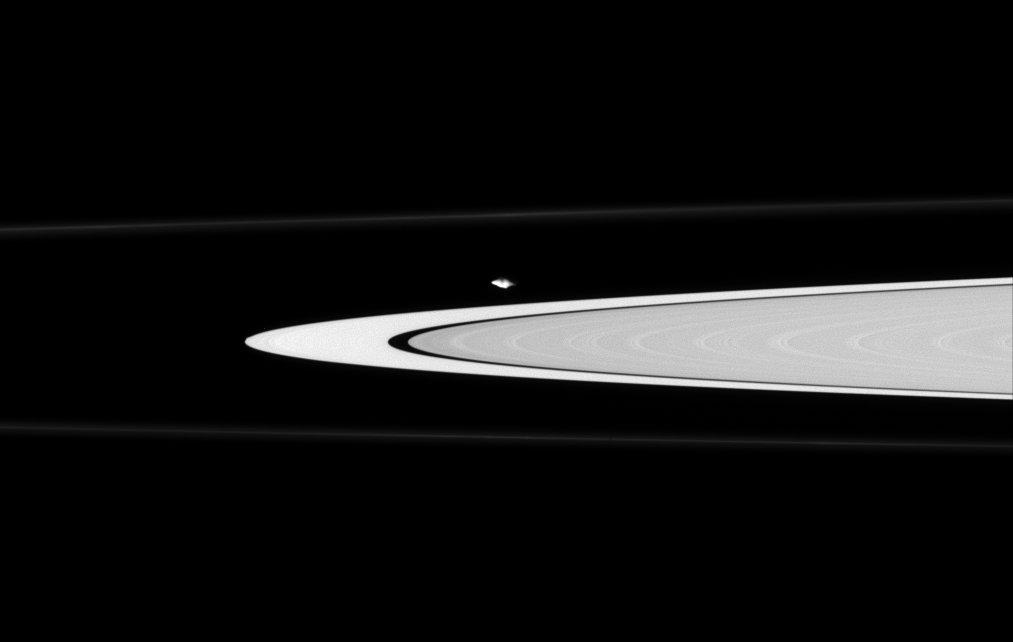

Watching Atlas’s Waistline

The Cassini spacecraft finds oddly-shaped Atlas gliding along the edge of the A ring. The moon has a prominent equatorial bulge, which is accentuated here by the grazing viewing angle of Cassini, making Atlas appear pointy.

Cassini images revealed in 2004 that a faint ring of material coincides with the orbit of Atlas (32 kilometers, or 20 miles across). See PIA06113 for more about “the Atlas ring.”

This view looks upward, toward the lit side of Saturn’s rings.

The image was taken in visible light with the Cassini spacecraft narrow-angle camera on June 30, 2006 at a distance of approximately 283,000 kilometers (176,000 miles) from Atlas. Image scale is 2 kilometers (1 mile) per pixel.

The Cassini-Huygens mission is a cooperative project of NASA, the European Space Agency and the Italian Space Agency. The Jet Propulsion Laboratory, a division of the California Institute of Technology in Pasadena, manages the mission for NASA’s Science Mission Directorate, Washington, D.C. The Cassini orbiter and its two onboard cameras were designed, developed and assembled at JPL. The imaging operations center is based at the Space Science Institute in Boulder, Colo.

Credit: NASA/JPL/Space Science Institute